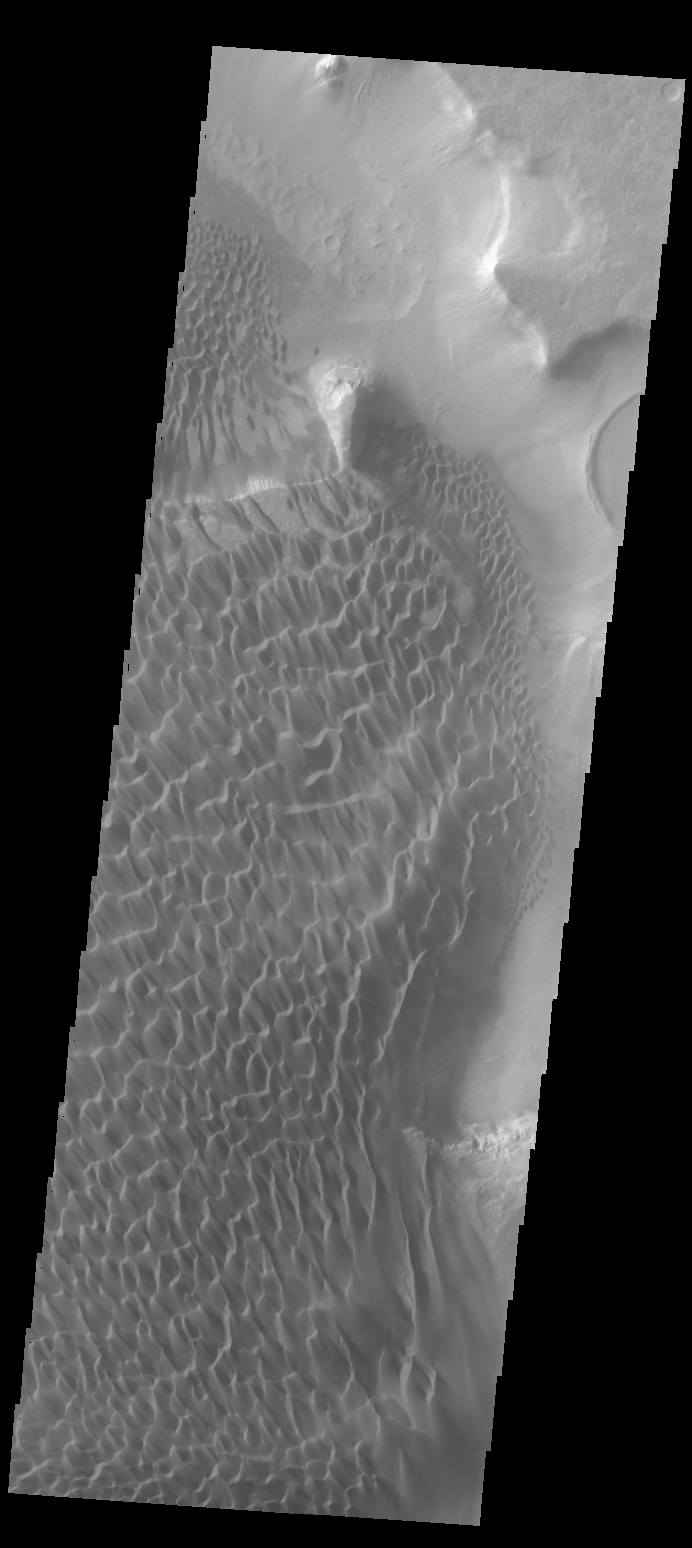

Rabe Crater Dunes

This VIS image shows part of the sand sheet and dunes on the floor of Rabe Crater.

Credit: NASA/JPL-Caltech/ASU